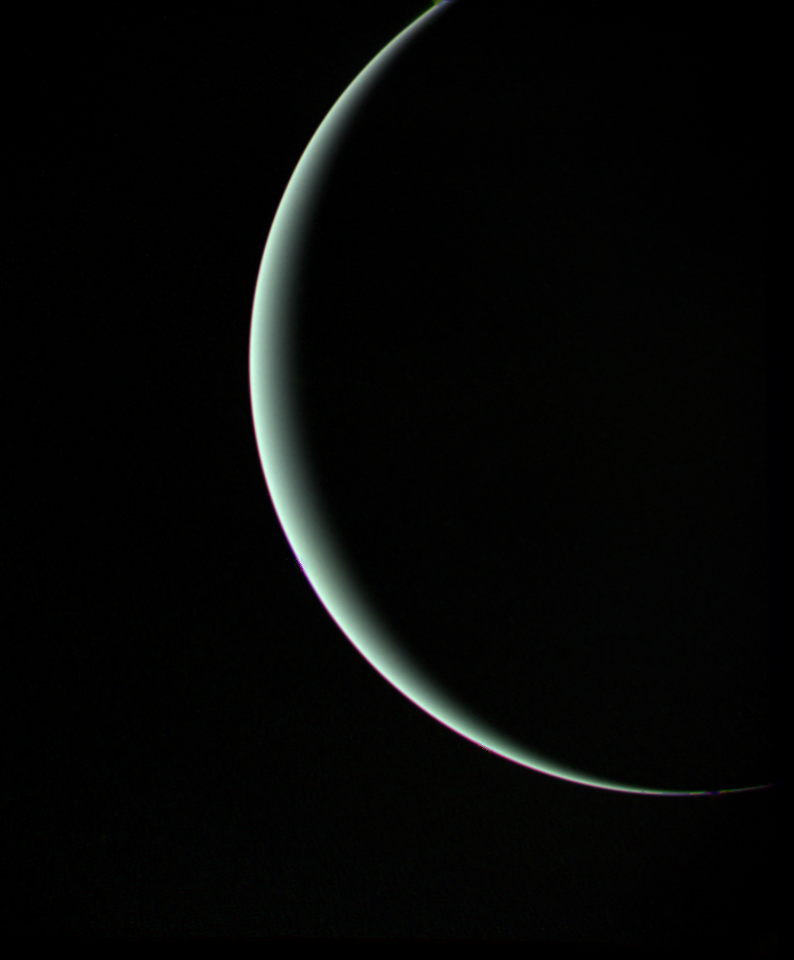

Uranus – Final Image

This view of Uranus was recorded by Voyager 2 on Jan 25, 1986, as the spacecraft left the planet behind and set forth on the cruise to Neptune Voyager was 1 million kilometers (about 600,000 miles) from Uranus when it acquired this wide-angle view. The picture — a color composite of blue, green and orange frames — has a resolution of 140 km (90 mi). The thin crescent of Uranus is seen here at an angle of 153 degrees between the spacecraft, the planet and the Sun. Even at this extreme angle, Uranus retains the pale blue-green color seen by ground-based astronomers and recorded by Voyager during its historic encounter. This color results from the presence of methane in Uranus’ atmosphere; the gas absorbs red wavelengths of light, leaving the predominant hue seen here. The tendency for the crescent to become white at the extreme edge is caused by the presence of a high-altitude haze Voyager 2 — having encountered Jupiter in 1979, Saturn in 1981 and Uranus in 1986 — will proceed on its journey to Neptune. Closest approach is scheduled for Aug 24, 1989. The Voyager project is managed for NASA by the Jet Propulsion Laboratory.

Credit: NASA/JPL